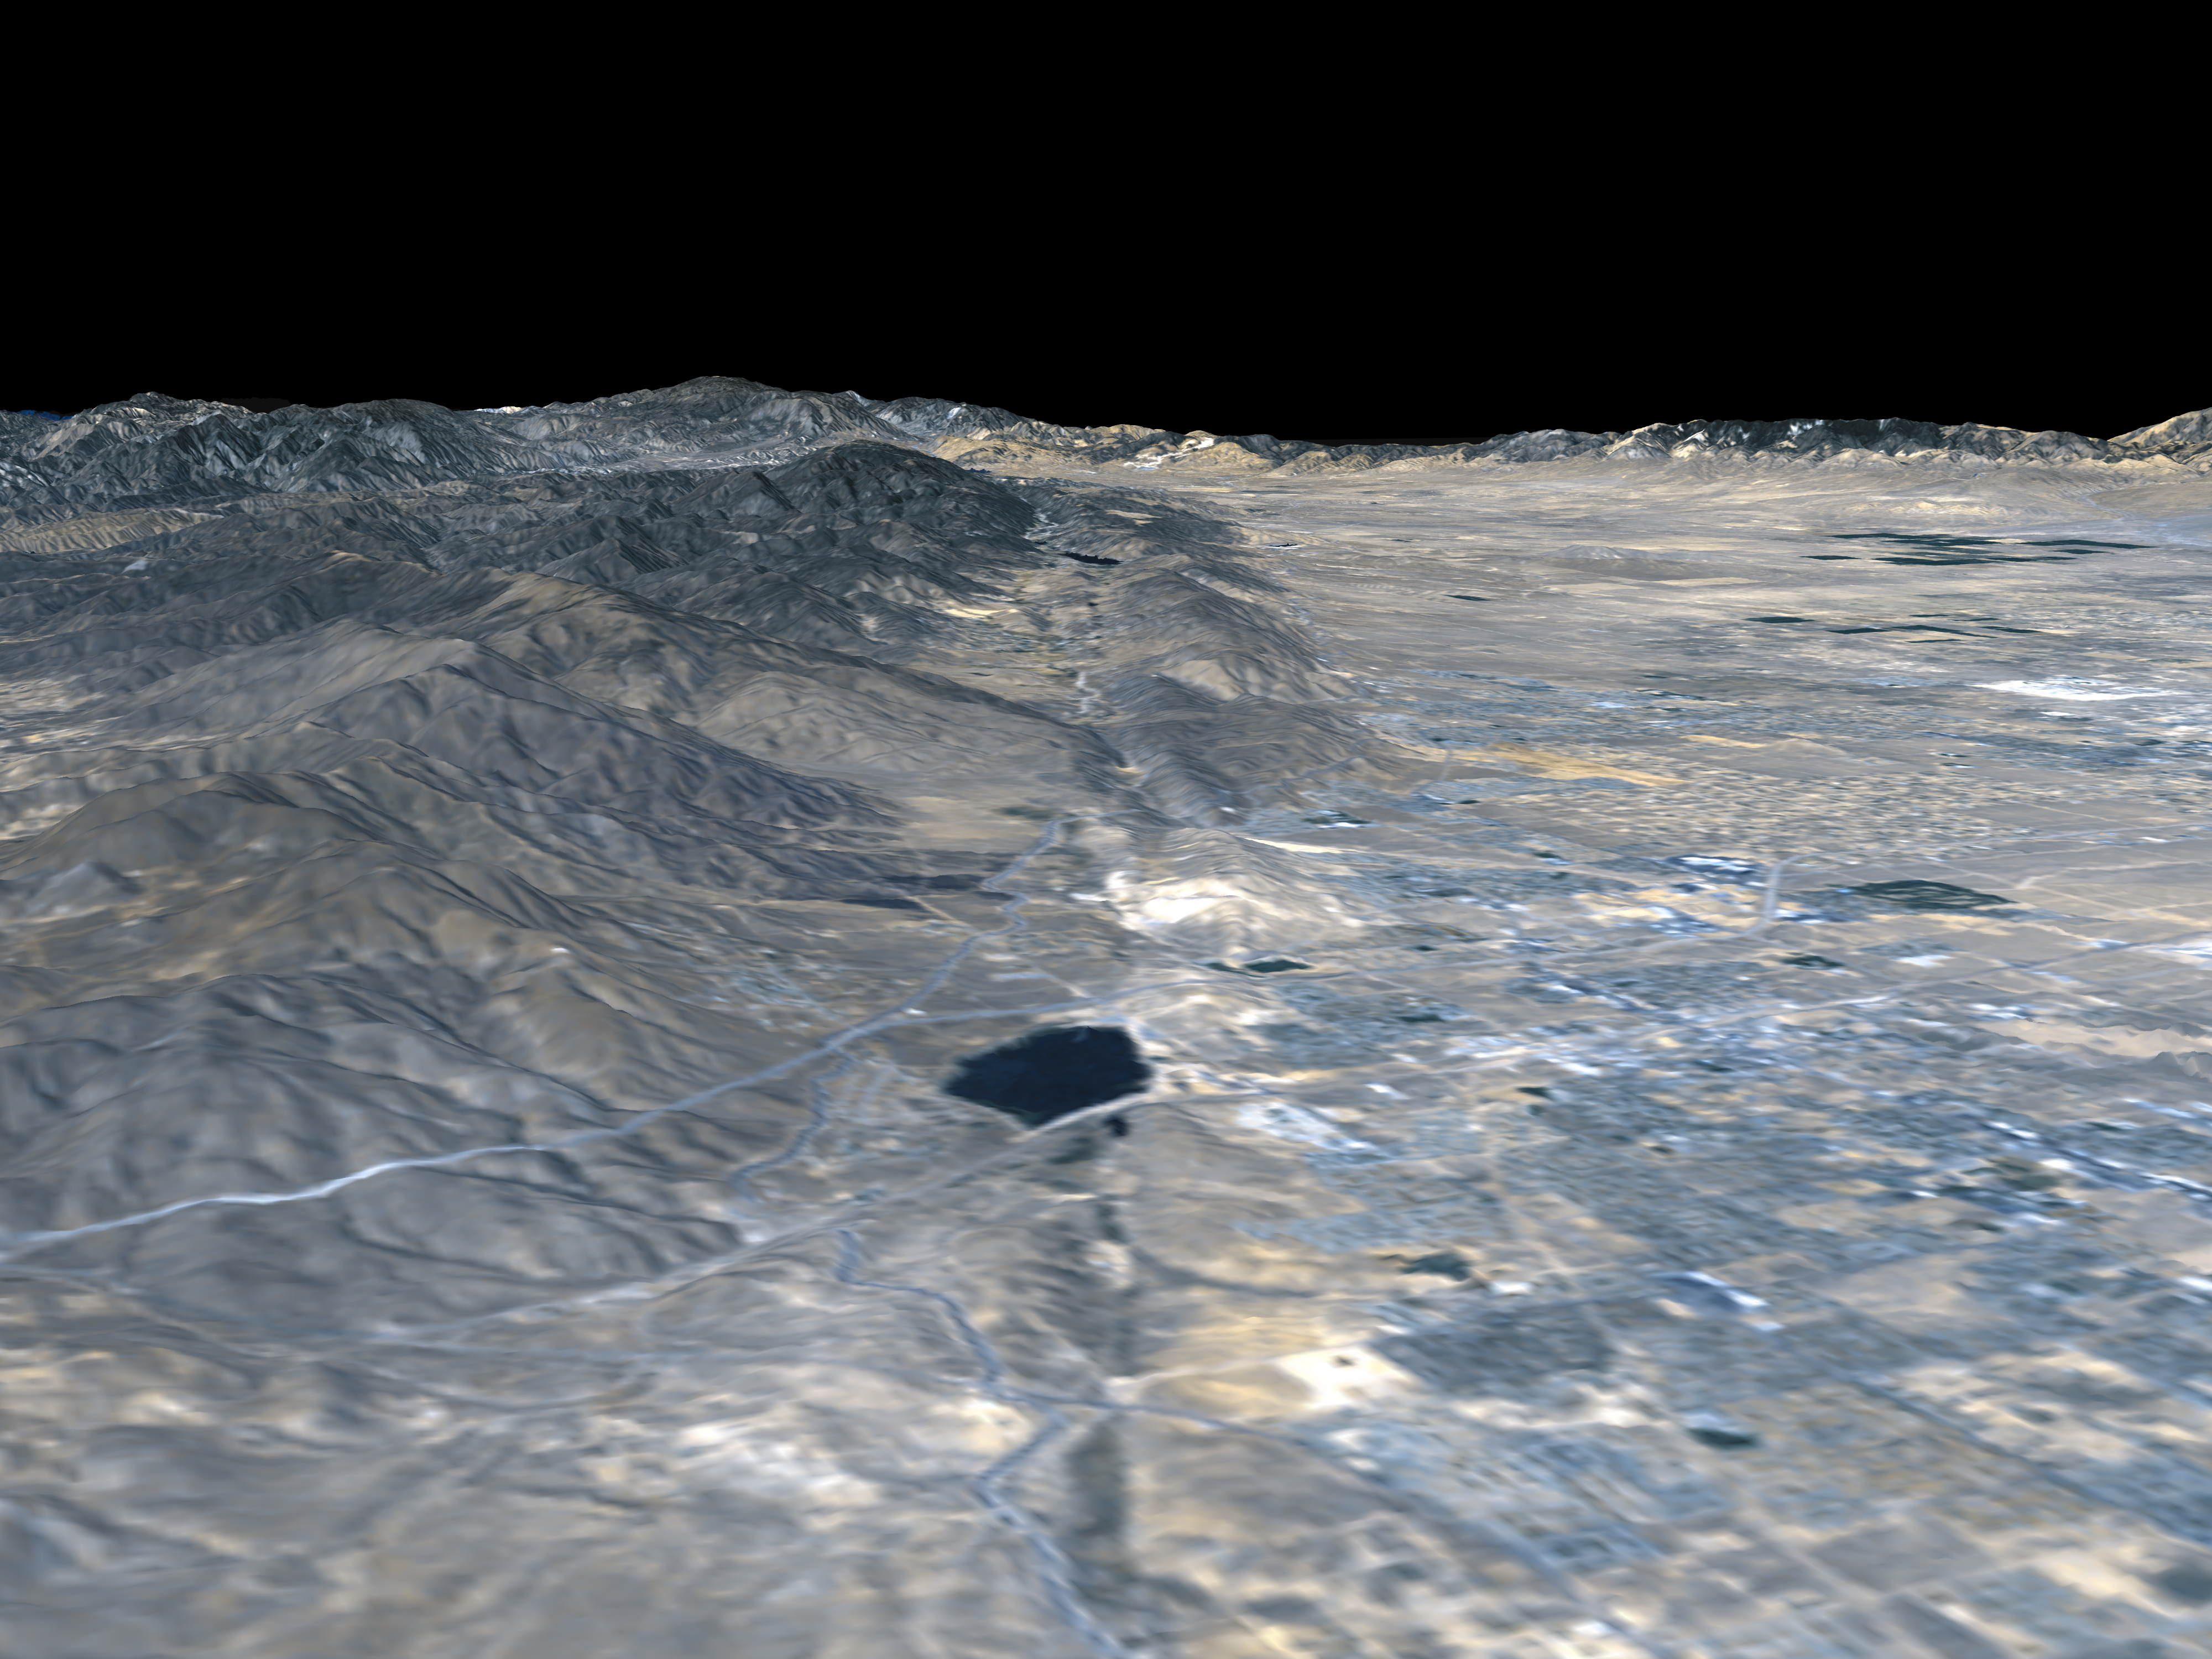

Perspective view, Landsat overlay San Andreas Fault, Palmdale, California

The prominent linear feature straight down the center of this perspective view is the San Andreas Fault. This segment of the fault lies near the city of Palmdale, California (the flat area in the right half of the image) about 60 kilometers (37 miles) north of Los Angeles. The fault is the active tectonic boundary between the North American plate on the right, and the Pacific plate on the left. Relative to each other, the Pacific plate is moving away from the viewer and the North American plate is moving toward the viewer along what geologists call a right lateral strike-slip fault. Two large mountain ranges are visible, the San Gabriel Mountains on the left and the Tehachapi Mountains in the upper right. The Lake Palmdale Reservoir, approximately 1.5 kilometers (0.9 miles) across, sits in the topographic depression created by past movement along the fault. Highway 14 is the prominent linear feature starting at the lower left edge of the image and continuing along the far side of the reservoir. The patterns of residential and agricultural development around Palmdale are seen in the Landsat imagery in the right half of the image. SRTM topographic data will be used by geologists studying fault dynamics and landforms resulting from active tectonics.

This type of display adds the important dimension of elevation to the study of land use and environmental processes as observed in satellite images. The perspective view was created by draping a Landsat satellite image over an SRTM elevation model. Topography is exaggerated 1.5 times vertically. The Landsat image was provided by the United States Geological Survey’s Earth Resources Observations Systems (EROS) Data Center, Sioux Falls, South Dakota.

Elevation data used in this image was acquired by the Shuttle Radar Topography Mission (SRTM) aboard the Space Shuttle Endeavour, launched on February 11, 2000. SRTM used the same radar instrument that comprised the Spaceborne Imaging Radar-C/X-Band Synthetic Aperture Radar (SIR-C/X-SAR) that flew twice on the Space Shuttle Endeavour in 1994. SRTM was designed to collect three-dimensional measurements of the Earth’s surface. To collect the 3-D data, engineers added a 60-meter-long (200-foot) mast, installed additional C-band and X-band antennas, and improved tracking and navigation devices. The mission is a cooperative project between the National Aeronautics and Space Administration (NASA), the National Imagery and Mapping Agency (NIMA) of the U.S. Department of Defense (DoD), and the German and Italian space agencies. It is managed by NASA’s Jet Propulsion Laboratory, Pasadena, CA, for NASA’s Earth Science Enterprise,Washington, DC.

Size: Varies in a perspective view
Location: 34.58 deg. North lat., 118.13 deg. West lon.
Orientation: Looking Northwest
Original Data Resolution: SRTM and Landsat: 30 meters (99 feet)
Date Acquired: February 16, 2000

Credit: NASA/JPL/NIMA